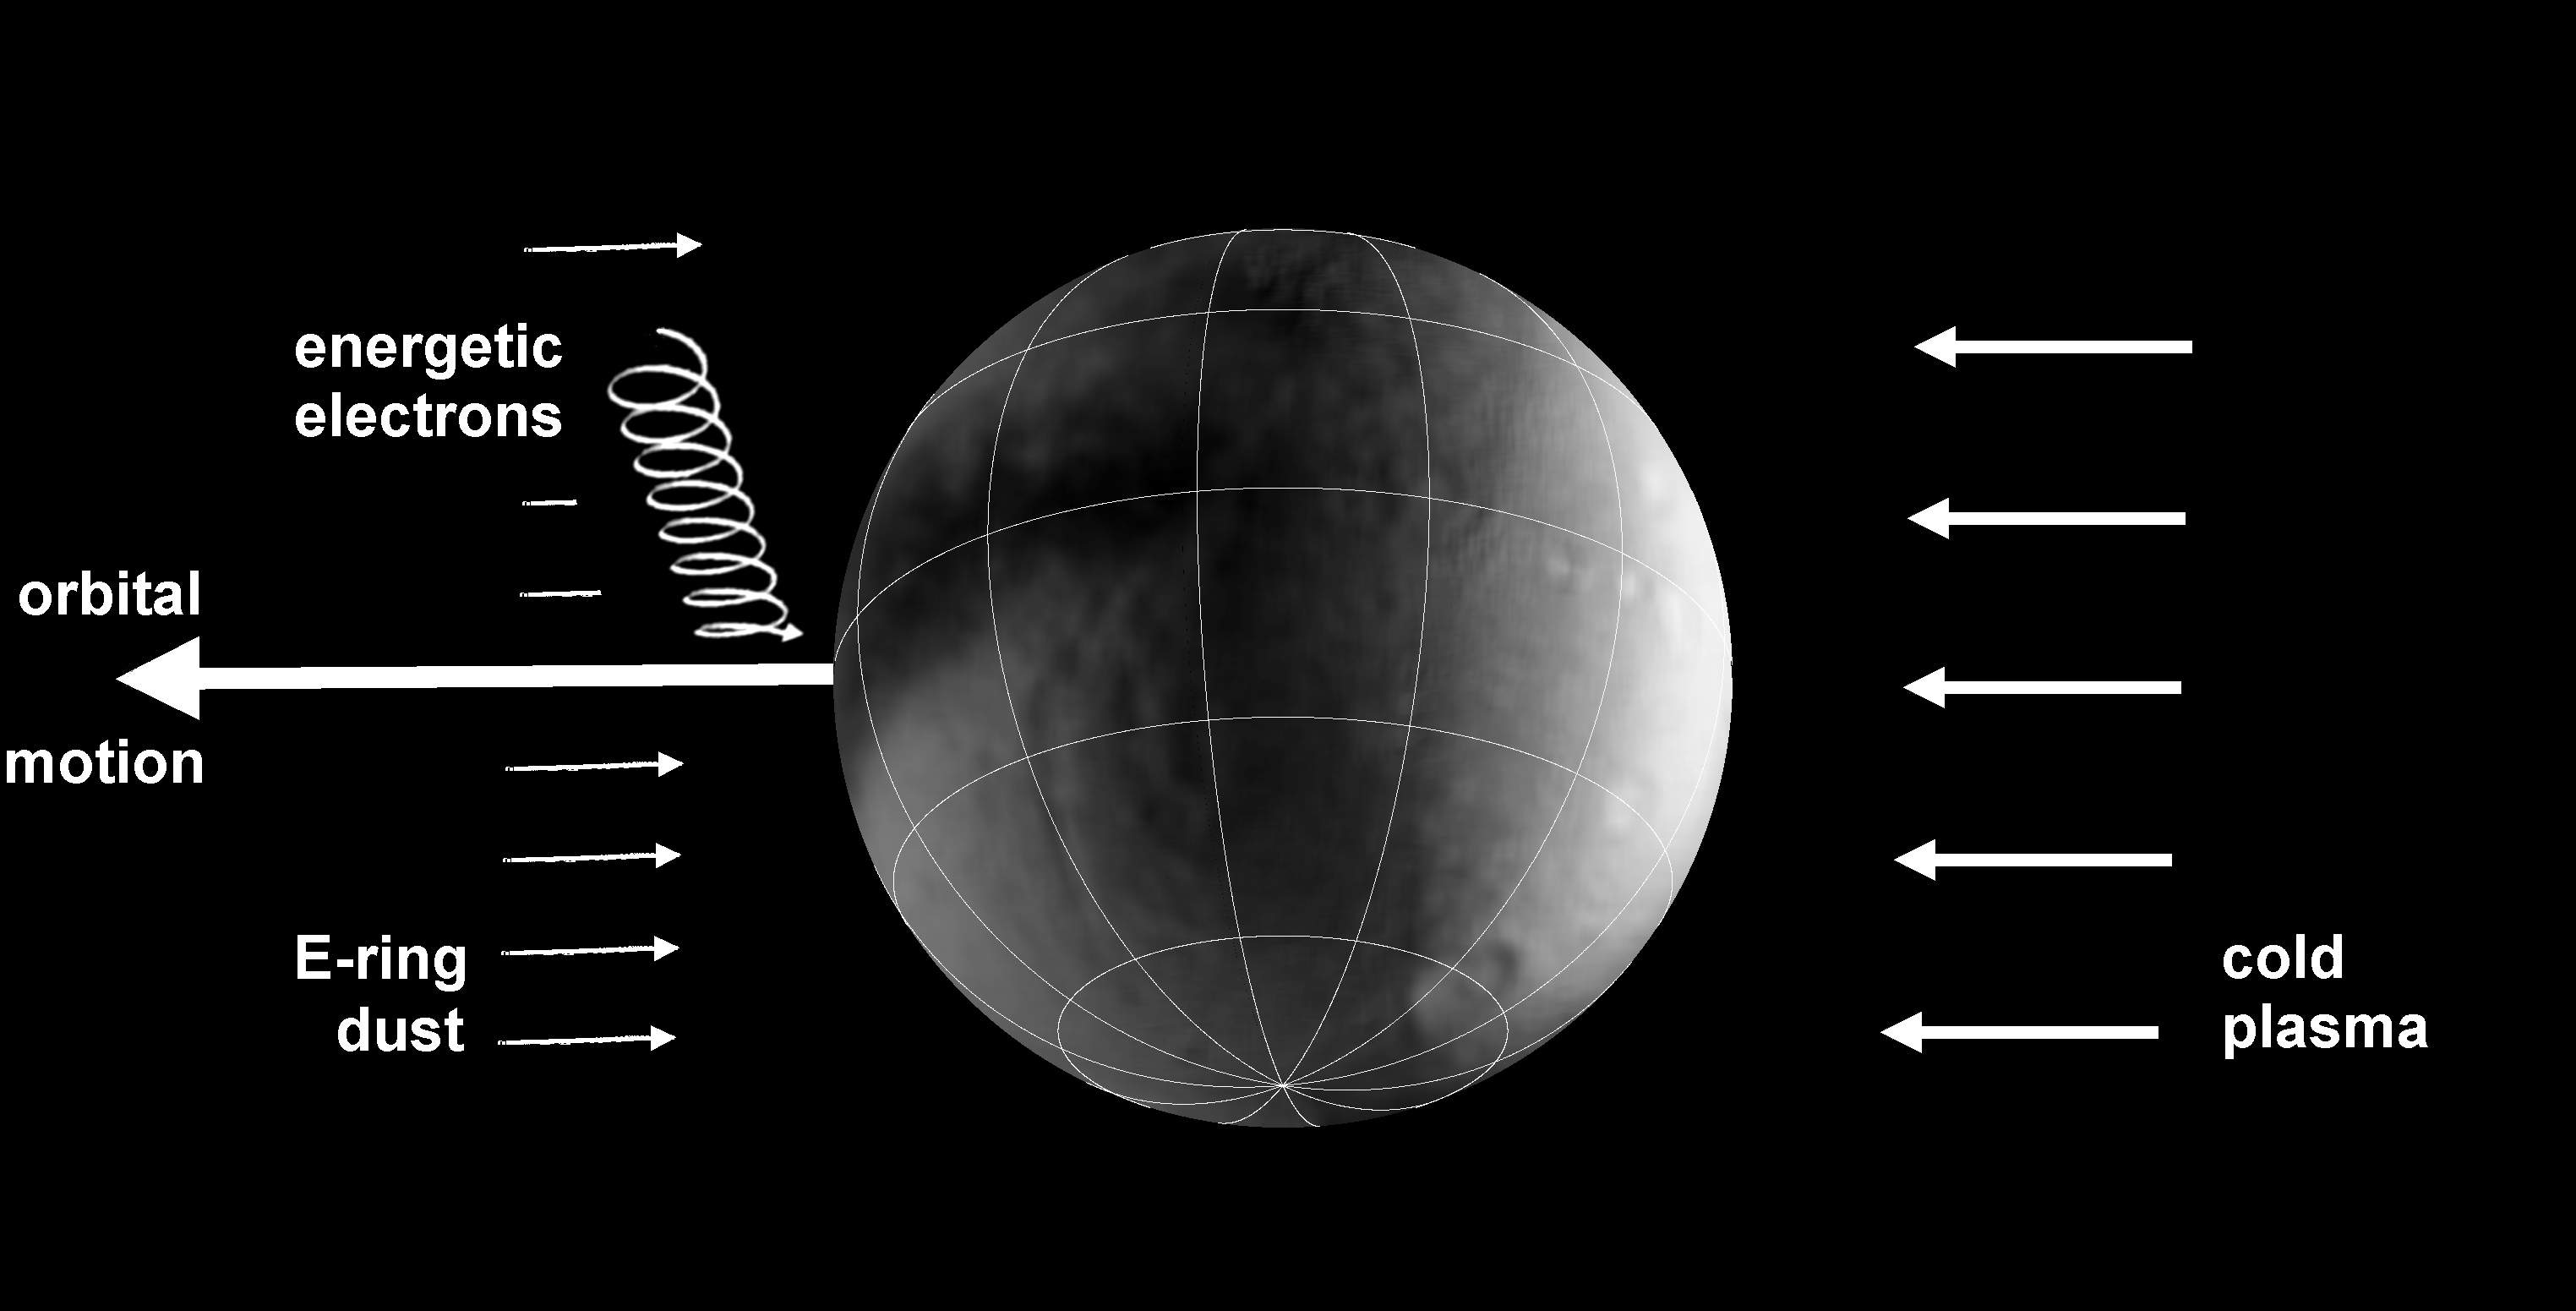

Moons Under Bombardment

This schematic graphic illustrates the bombardments that lead to colorful splotches and bands on the surfaces of several icy moons of Saturn. The arrow indicating the orbital motion of the moon is the direction of the moon’s path around Saturn. Icy material sprayed by the moon Enceladus makes up the E ring dust that hits several moons head-on in their orbit around Saturn. E ring dust tints the leading hemisphere of Tethys, Dione and Rhea with a coral-colored frost. When the spray falls back on Enceladus, it leaves a bluish frost.

The trailing hemispheres of several moons are thought to be struck by circulating plasma, a gas-like state of matter so hot that atoms split into an ion and an electron, in Saturn’s magnetic environment. The trailing hemispheres of Tethys, Dione and Rhea have a darker, rust-colored reddish hue. Tiny, iron-rich “nanoparticles” may also be involved in painting the trailing hemispheres a reddish color.

The drift of high-energy electrons in a direction opposite to the flow of plasma in the magnetic bubble around Saturn appears to influence the color pattern on Mimas and Tethys. Scientists are still figuring out exactly what is happening, but the electrons appear to be zapping the Mimas surface in a way that matches the Pac-Man thermal pattern detected by Cassini’s composite infrared spectrometer early in 2010.

Although there are similarities among the satellites, there area also a few differences. While plasma bombardment is important on all the moons, the electrons flowing in the opposite direction are dominant only between Mimas and Tethys (Enceladus is protected by its E-ring shroud). E-ring material coats the leading hemispheres of most of the satellites, but in fact hits the trailing side on Mimas.

The Cassini-Huygens mission is a cooperative project of NASA, the European Space Agency and the Italian Space Agency. The Jet Propulsion Laboratory, a division of the California Institute of Technology in Pasadena, manages the mission for NASA’s Science Mission Directorate in Washington. The Cassini orbiter and its two onboard cameras were designed, developed and assembled at JPL. The imaging team is based at the Space Science Institute, Boulder, Colo.

Credit: NASA/JPL/SSI/LPI